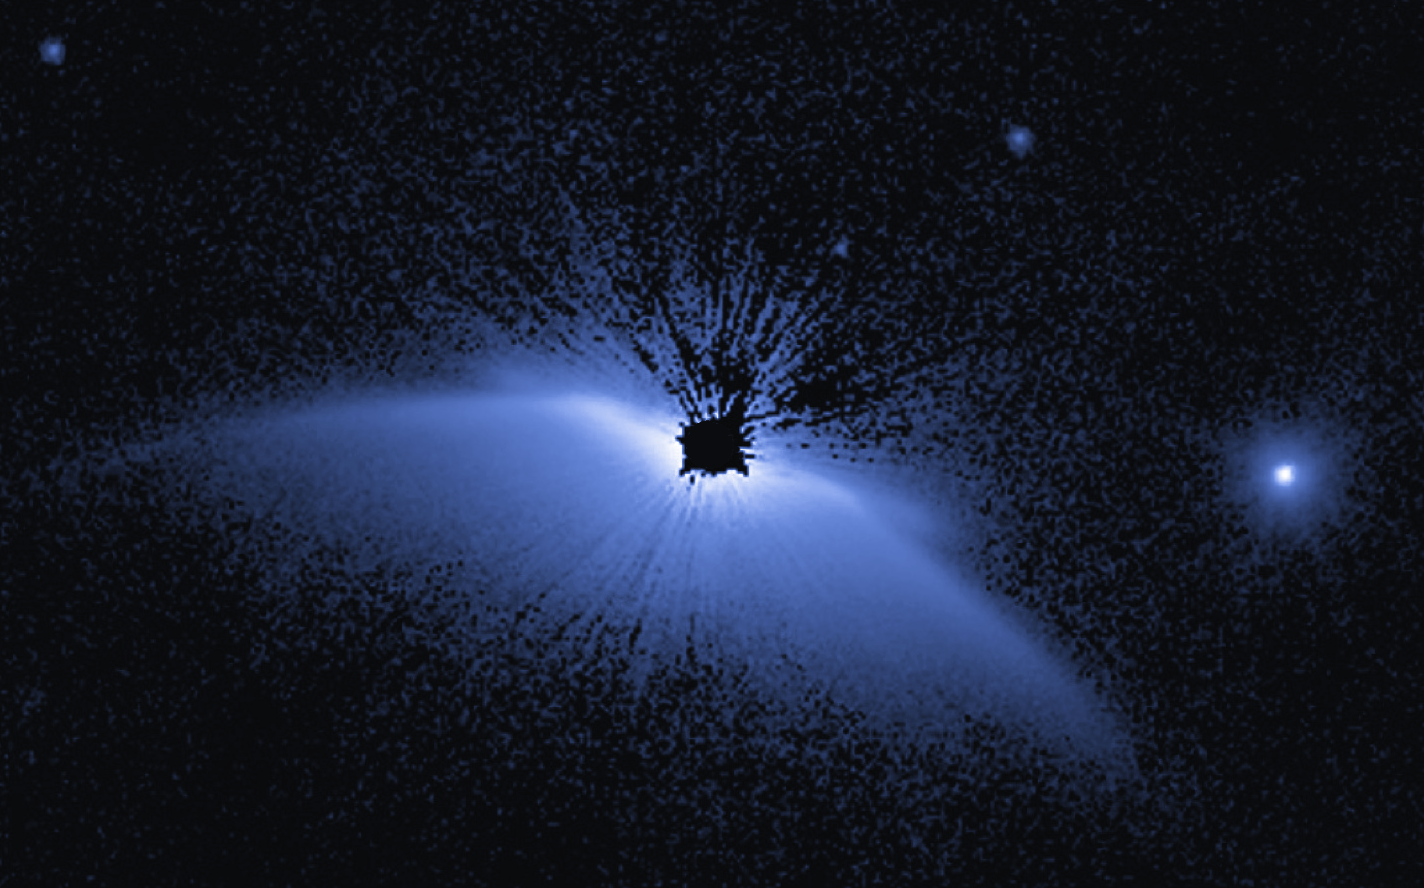

Circumstellar Disk – HD 61005

Object Name: HD 61005
Object Description: Debris Disk Around Nearby Star
Instrument: HST/STIS

Compass and Scale Compass and Scale An astronomical image with a scale that shows how large an object is on the sky, a compass that shows how the object is oriented on the sky, and the filters with which the image was made.

Credit: NASA, ESA, G. Schneider (University of Arizona), and the HST/GO 12228 Team